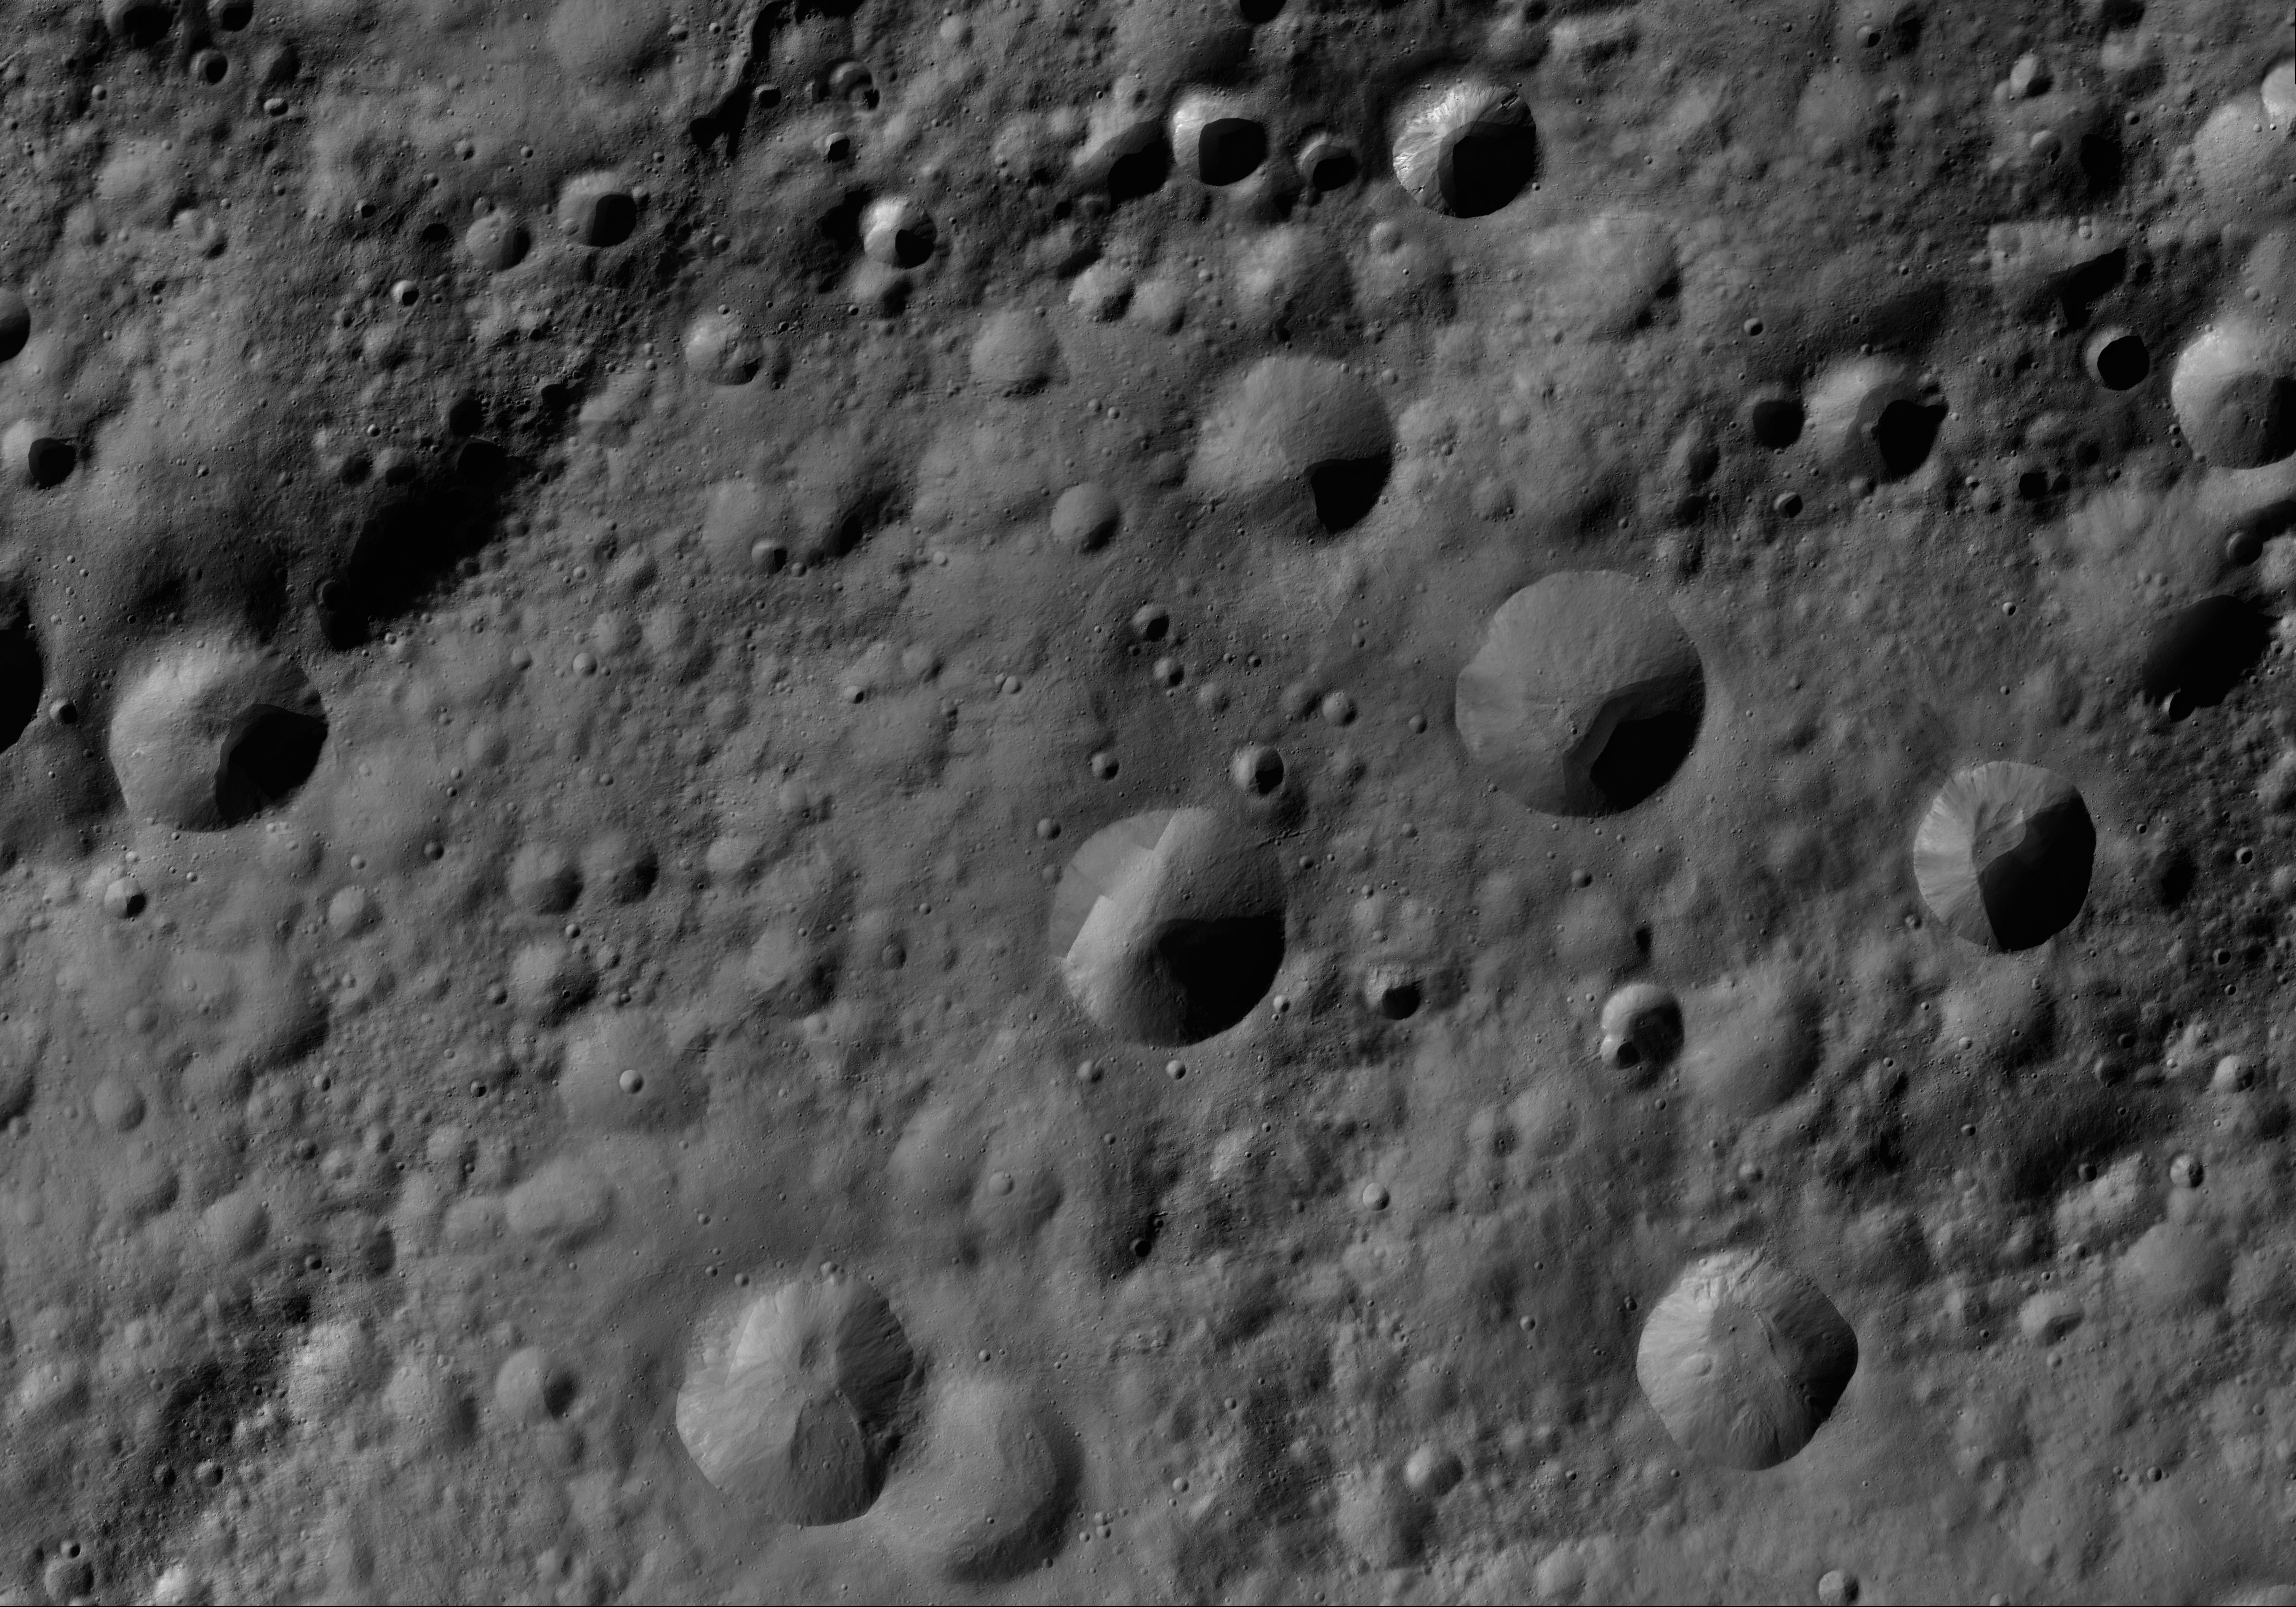

Gegania AV-L-09

This image from the atlas of the giant asteroid Vesta was created from images taken as NASA’s Dawn mission flew around the object, also known as a protoplanet. The set of maps was created from mosaics of10,000 images from Dawn’s framing camera instrument, taken at a low altitude of about 130 miles (210 kilometers). This map is mostly at a scale about that of regional road touring maps, where every inch of map is equivalent to a little more than 3 miles of asteroid (one centimeter equals 2 kilometers).

The full atlas and full resolution file can be viewed at PIA17480. Also available is the PDF file for Gegania.

The Dawn mission to Vesta and Ceres is managed by NASA’s Jet Propulsion Laboratory, a division of the California Institute of Technology in Pasadena, for NASA’s Science Mission Directorate, Washington. The University of California, Los Angeles, is responsible for overall Dawn mission science. The Dawn framing cameras were developed and built under the leadership of the Max Planck Institute for Solar System Research, Katlenburg-Lindau, Germany, with significant contributions by DLR German Aerospace Center, Institute of Planetary Research, Berlin, and in coordination with the Institute of Computer and Communication Network Engineering, Braunschweig. The framing camera project is funded by the Max Planck Society, DLR and NASA.

Credit: NASA/JPL-Caltech/UCLA/MPS/DLR/IDA